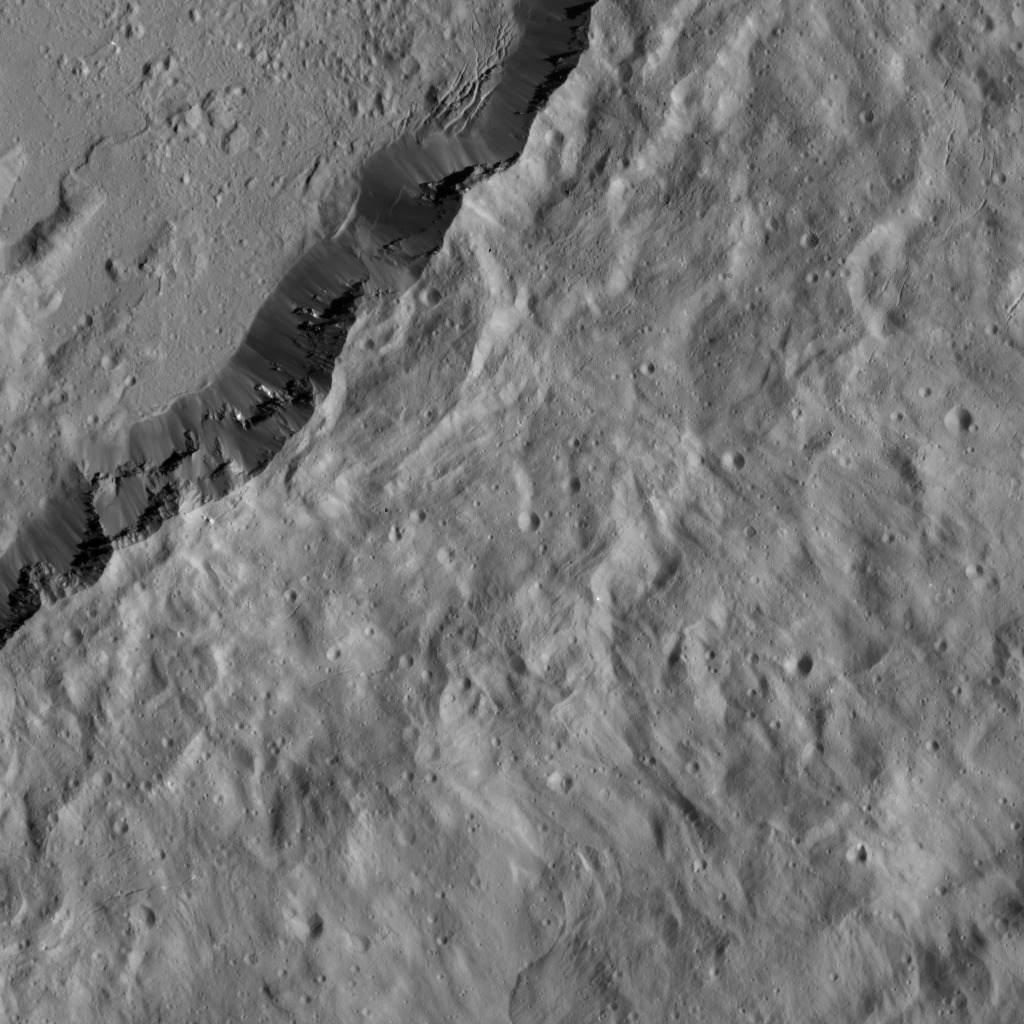

Dawn LAMO Image 51

This image, taken by NASA’s Dawn spacecraft, shows the southeastern rim of Occator Crater. This 57-mile- (92-kilometer-) wide crater is of high interest because of its bright spots, which are not pictured here.

Compacted material forms spurs along the crater wall. A group of roughly parallel, braided fractures can be seen on the crater floor at top center. Additional fractures, more muted in their appearance, are visible near upper right and lower left. The crater’s ejecta blanket, which spreads away from the rim toward lower right, is peppered mostly with very small-scale impact craters.

The Dawn spacecraft took this image on Jan. 26, 2016, from its low-altitude mapping orbit, at a distance of about 240 miles (385 kilometers) from the surface. The image resolution is 120 feet (35 meters) per pixel.

Dawn’s mission is managed by JPL for NASA’s Science Mission Directorate in Washington. Dawn is a project of the directorate’s Discovery Program, managed by NASA’s Marshall Space Flight Center in Huntsville, Alabama. UCLA is responsible for overall Dawn mission science. Orbital ATK, Inc., in Dulles, Virginia, designed and built the spacecraft. The German Aerospace Center, the Max Planck Institute for Solar System Research, the Italian Space Agency and the Italian National Astrophysical Institute are international partners on the mission team.

Credit: NASA/JPL-Caltech/UCLA/MPS/DLR/IDA